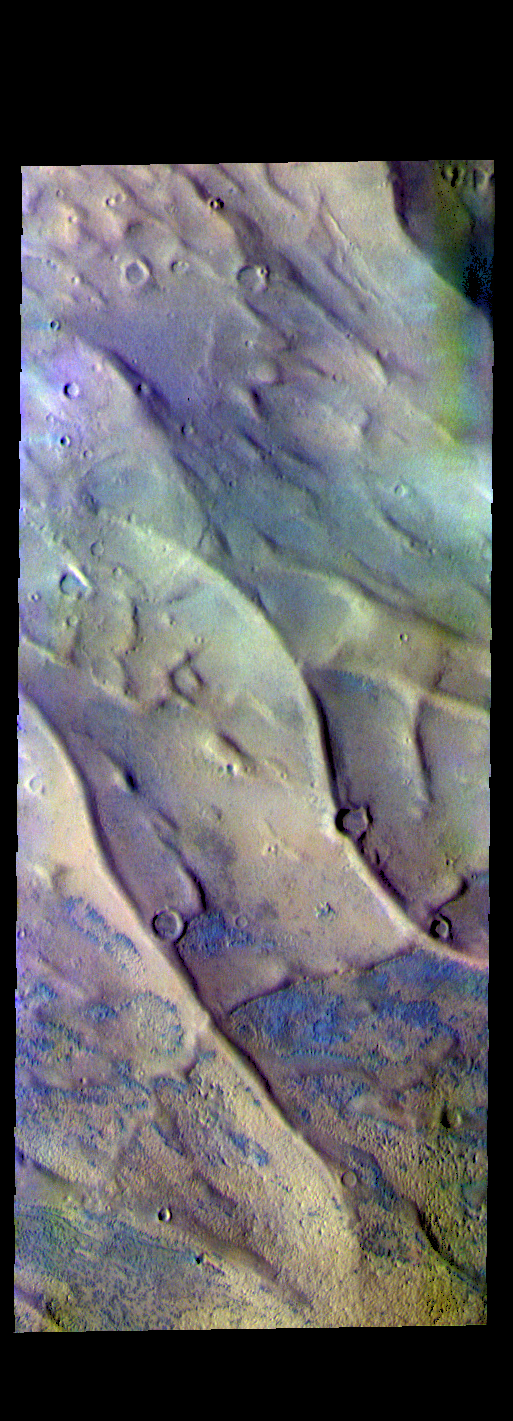

Dorsa Argentea – False Color

The THEMIS VIS camera contains 5 filters. The data from different filters can be combined in multiple ways to create a false color image. These false color images may reveal subtle variations of the surface not easily identified in a single band image. Today’s false color image shows part of Dorsa Argentea. Dorsa Argentea is located near in the south pole and is comprised of a series of linear and sinuous ridges. The ridges are most likely material deposited in subglacial channels, which become a positive relief feature when the ice is removed. On Earth, these features are called eskers.

Credit: NASA/JPL-Caltech/ASU